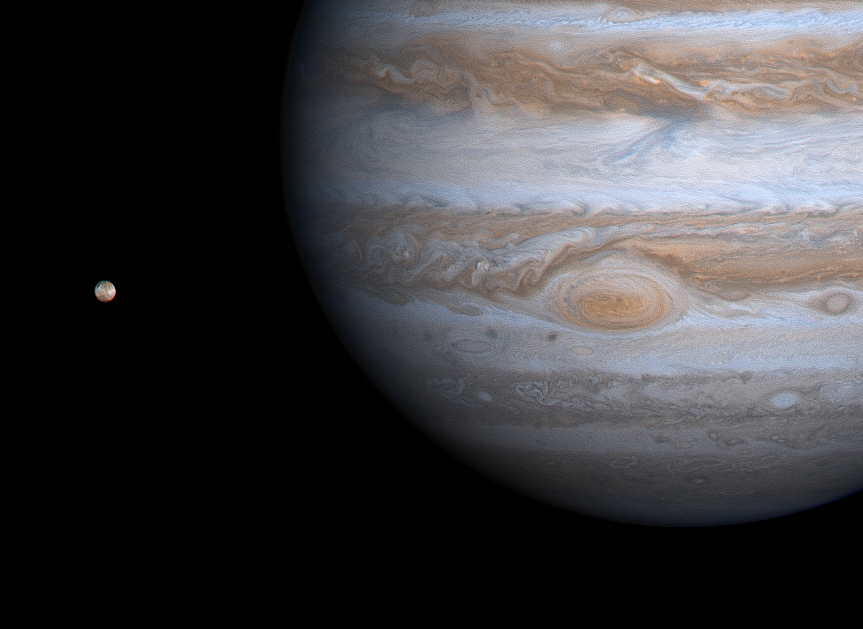

Jupiter Eye to Io

This image taken by NASA’s Cassini spacecraft on Dec. 1, 2000, shows details of Jupiter’s Great Red Spot and other features that were not visible in images taken earlier, when Cassini was farther from Jupiter.

The picture is a color composite, with enhanced contrast, taken from a distance of 28.6 million kilometers (17.8 million miles). It has a resolution of 170 kilometers (106 miles) per pixel. Jupiter’s closest large moon, Io, is visible at left.

The edges of the Red Spot are cloudier with ammonia haze than the spot’s center is. The filamentary structure in the center appears to spiral outward toward the edge. NASA’s Galileo spacecraft has previously observed the outer edges of the Red Spot to be rotating rapidly counterclockwise, while the inner portion was rotating weakly in the opposite direction. Whether the same is true now will be answered as Cassini gets closer to Jupiter and interior cloud features become sharper. Cassini will make its closest approach to Jupiter, at a distance of about 10 million kilometers (6 million miles), on Dec. 30, 2000.

The Red Spot region has changed in one notable way over the years: In images from NASA’s Voyager and Galileo spacecraft, the area surrounding the Red Spot is dark, indicating relatively cloud-free conditions. Now, some bright white ammonia clouds have filled in the clearings. This appears to be part of a general brightening of Jupiter’s cloud features during the past two decades.

Jupiter has four large moons and an array of tiny ones. In this picture, Io is visible. The white and reddish colors on Io’s surface are due to the presence of different sulfurous materials while the black areas are due to silicate rocks. Like the other large moons, Io always keeps the same hemisphere facing Jupiter, called the sub-Jupiter hemisphere. The opposite side, much of which we see here, is the anti-Jupiter hemisphere. Io has more than 100 active volcanoes spewing very hot lava and giant plumes of gas and dust. Its biggest plume, Pele, is near the bottom left edge of Io’s disk as seen here.

Cassini is a cooperative project of NASA, the European Space Agency and the Italian Space Agency. The Jet Propulsion Laboratory, a division of the California Institute of Technology in Pasadena, manages the Cassini mission for NASA’s Office of Space Science, Washington, D.C.

Credit: NASA/JPL/University of Arizona